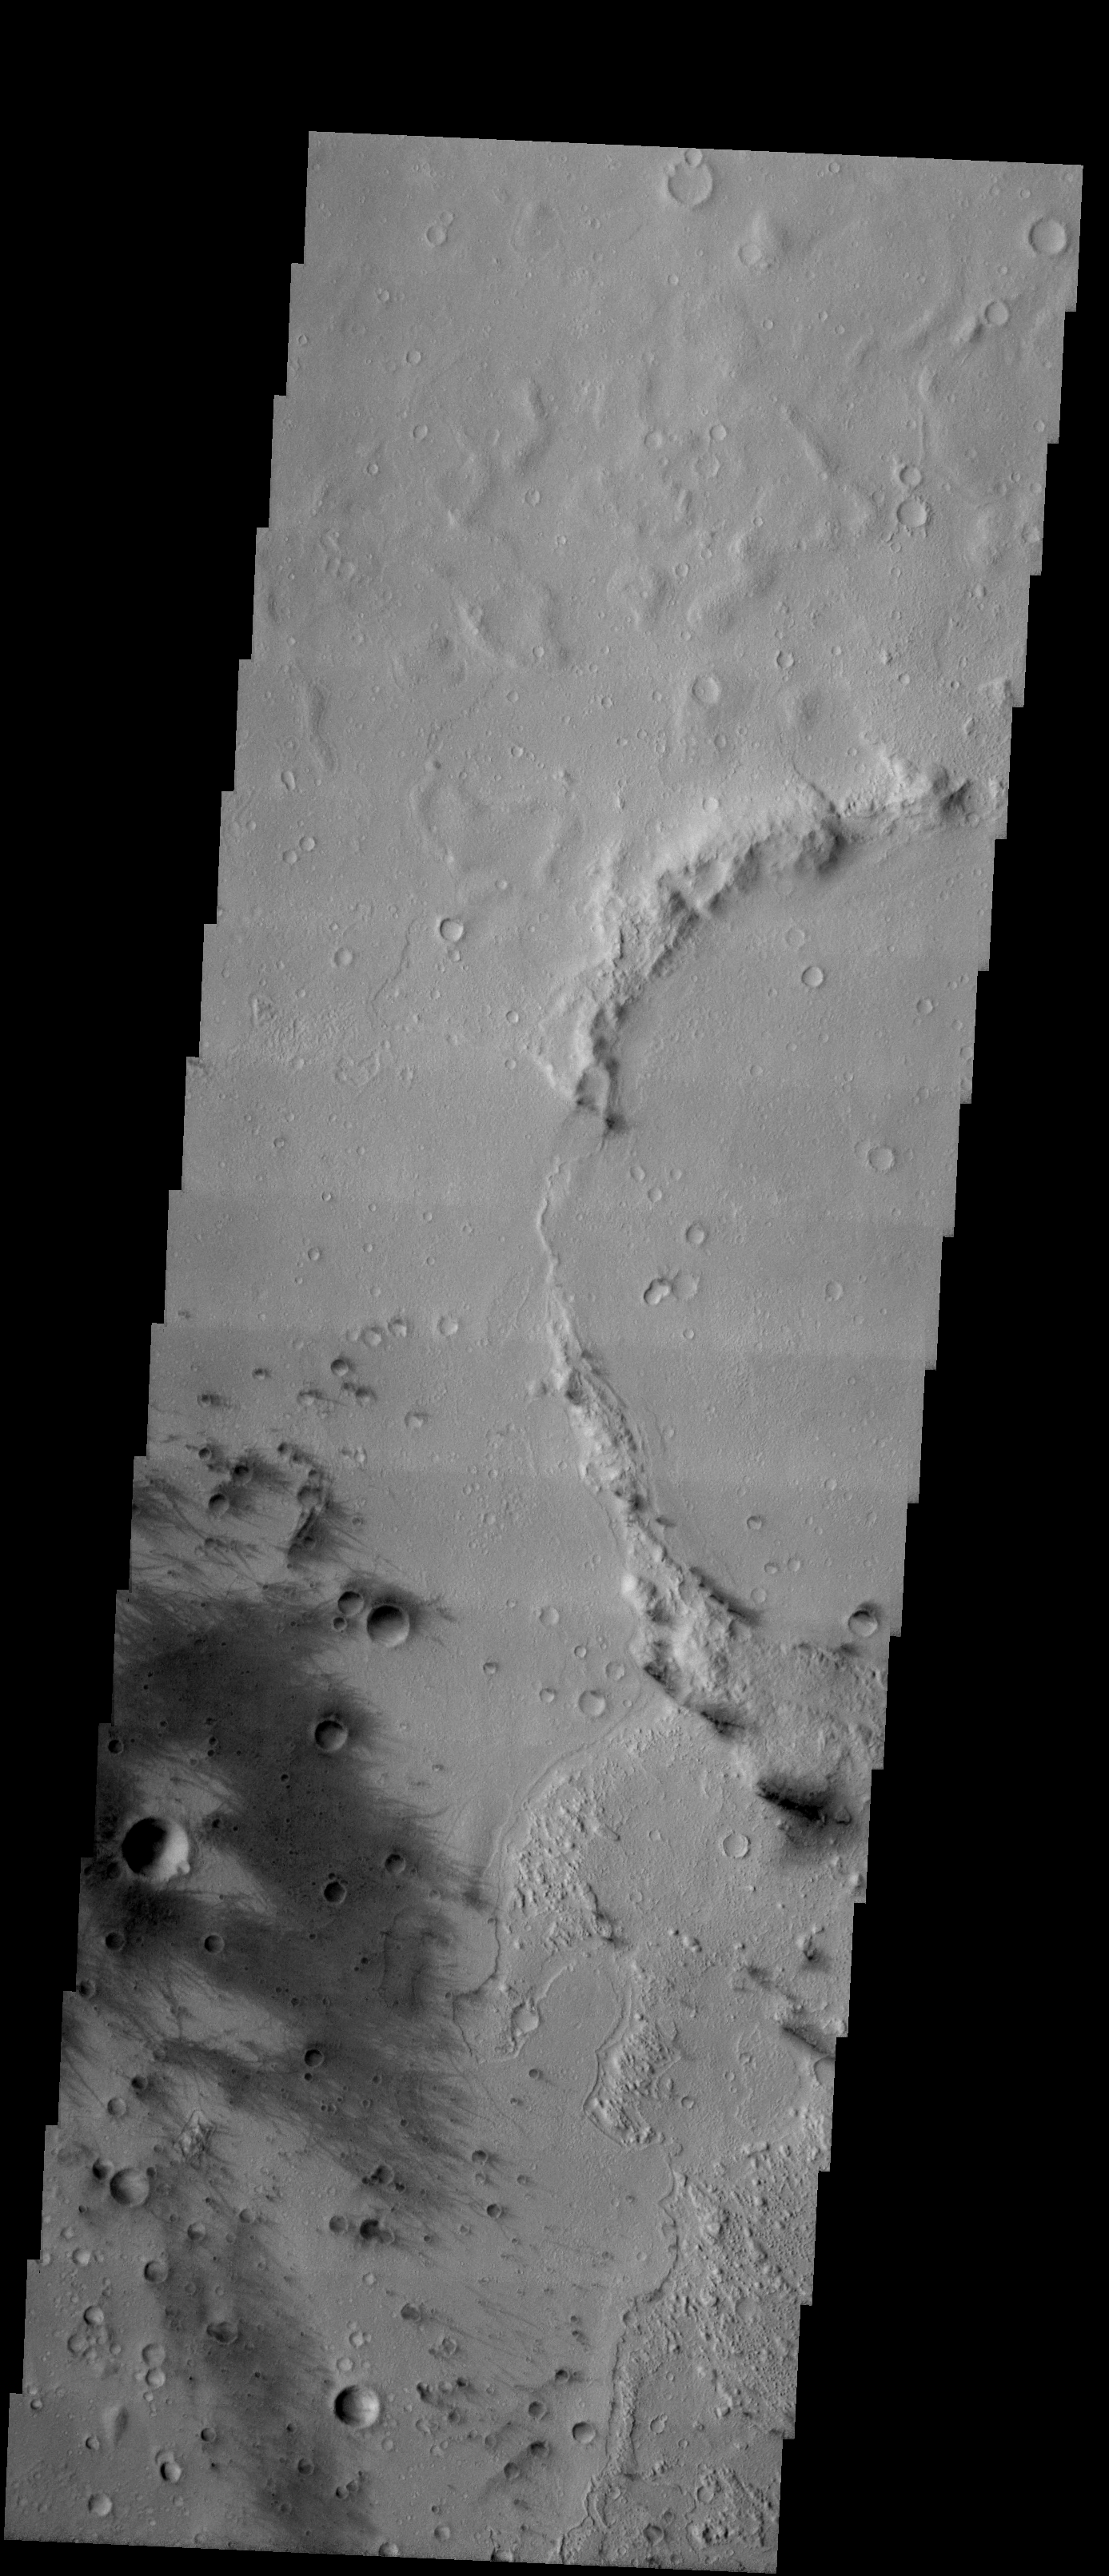

Gusev Crater

Released 6 January 2004

Long before the MER landers were named or launched, the two orbiters at Mars were asked to examine landing sites. Both the Odyssey and Mars Global Surveyor spacecraft have been collecting landing site data for the past two years. The MGS and ODY data were used as part of the decision making process in the final selection of the two landing sites. The types of data collected by the two orbiters included not only images of the surface but also thermal data about the surface composition, atmospheric data about the climate at each location, and the tracking of major dust storms in the region prior to landing. The presence of, and data collected by, the MGS and ODY orbiters have proven invaluable in MER mission planning.

Image information: VIS instrument. Latitude -14.5, Longitude 175.8 East (184.2 West). 19 meter/pixel resolution.

Note: this THEMIS visual image has not been radiometrically nor geometrically calibrated for this preliminary release. An empirical correction has been performed to remove instrumental effects. A linear shift has been applied in the cross-track and down-track direction to approximate spacecraft and planetary motion. Fully calibrated and geometrically projected images will be released through the Planetary Data System in accordance with Project policies at a later time.

NASA’s Jet Propulsion Laboratory manages the 2001 Mars Odyssey mission for NASA’s Office of Space Science, Washington, D.C. The Thermal Emission Imaging System (THEMIS) was developed by Arizona State University, Tempe, in collaboration with Raytheon Santa Barbara Remote Sensing. The THEMIS investigation is led by Dr. Philip Christensen at Arizona State University. Lockheed Martin Astronautics, Denver, is the prime contractor for the Odyssey project, and developed and built the orbiter. Mission operations are conducted jointly from Lockheed Martin and from JPL, a division of the California Institute of Technology in Pasadena.

Credit: NASA/JPL/Arizona State University